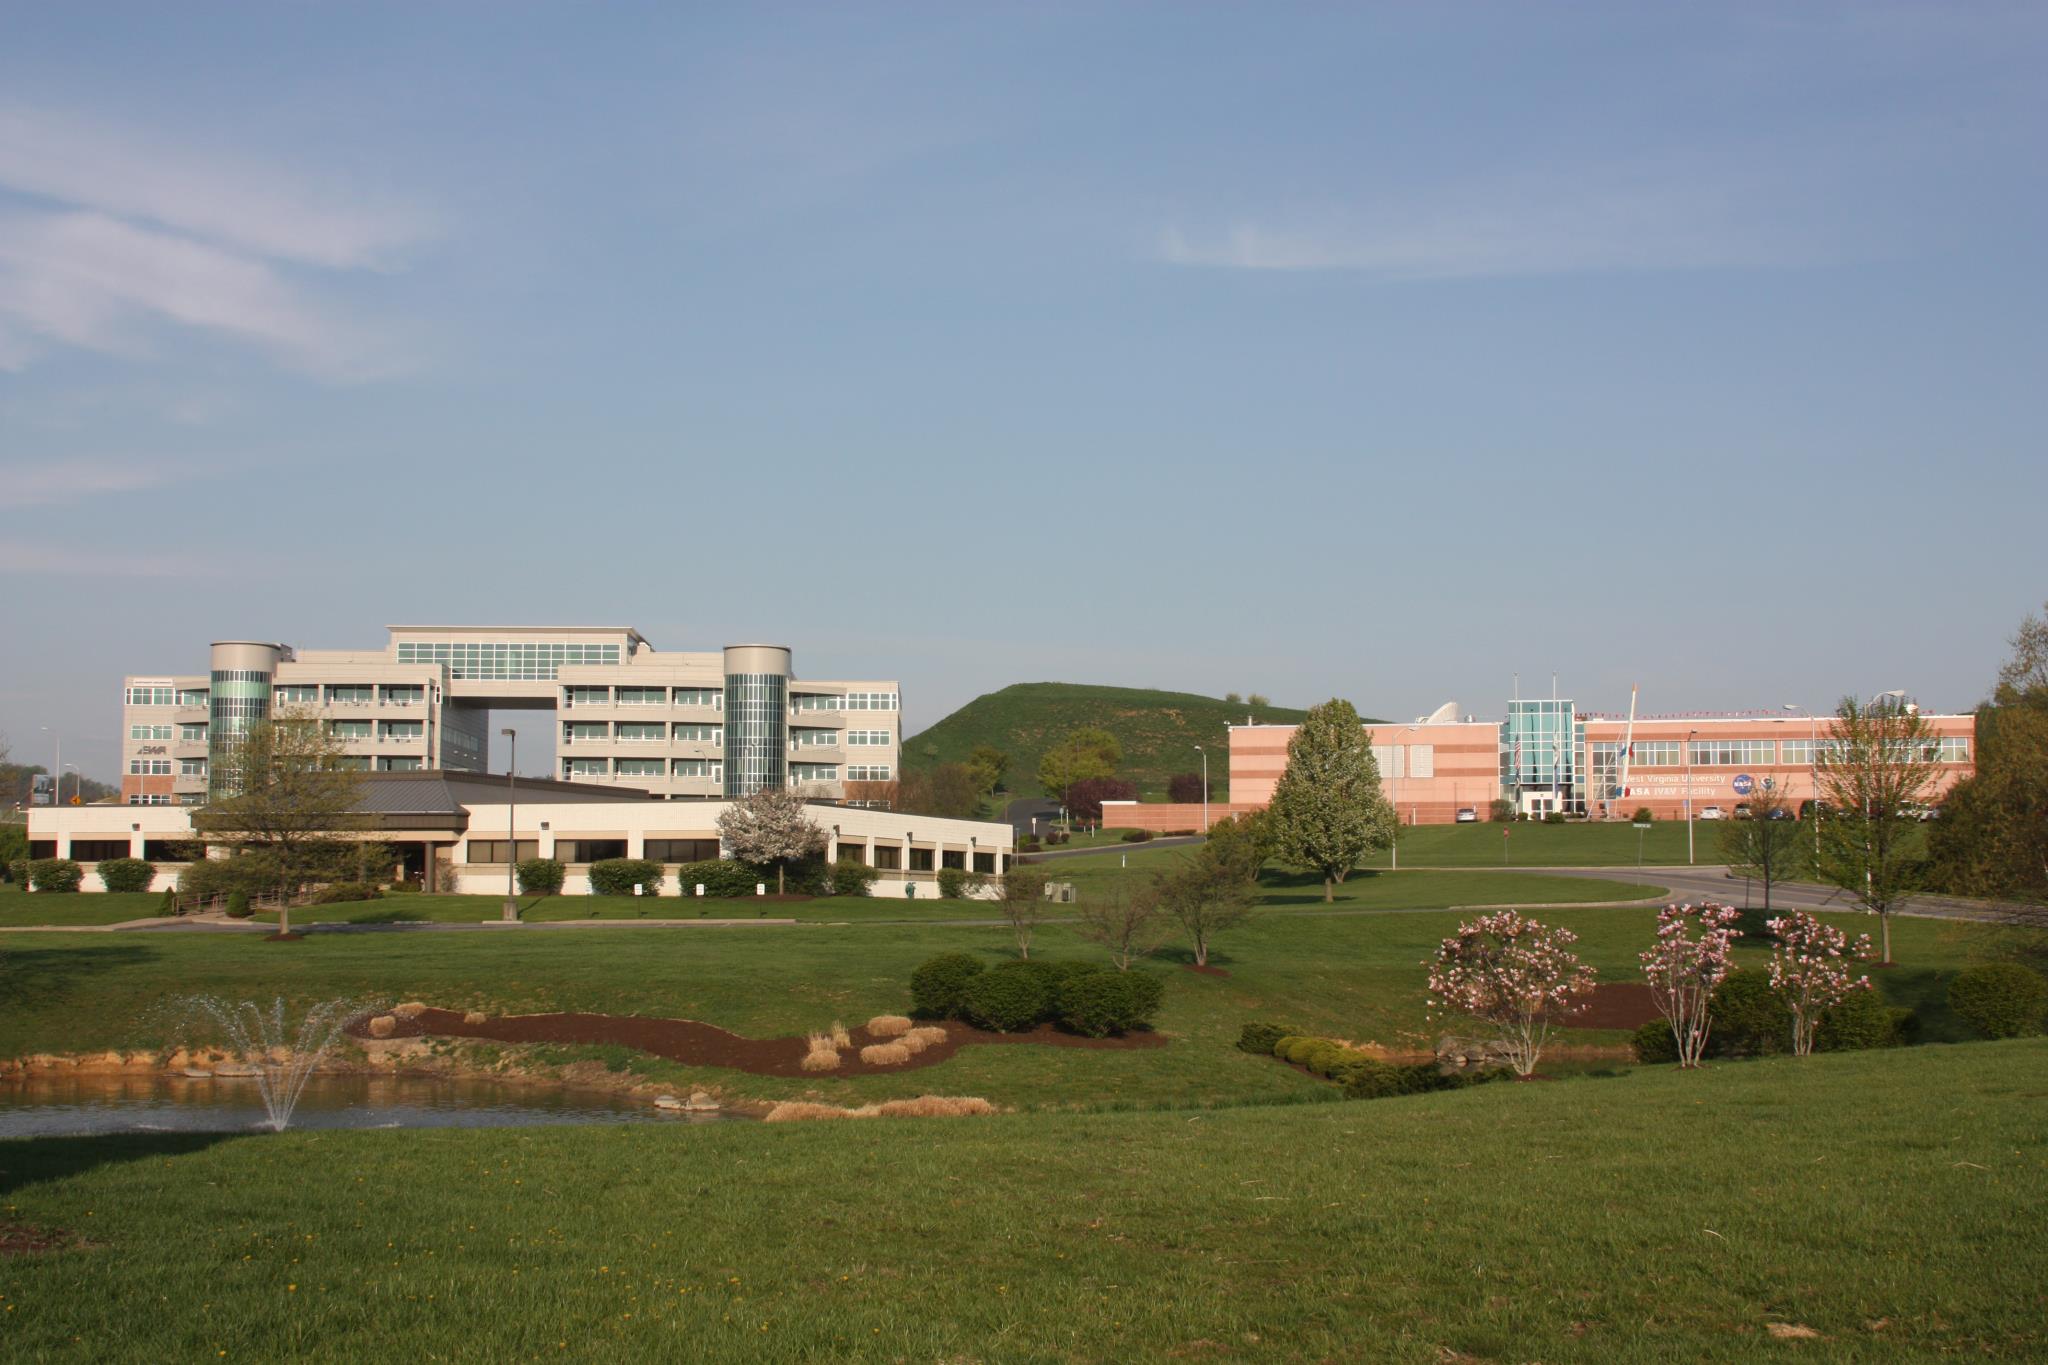

NASA Renames Facility in Honor of ‘Hidden Figure’ Katherine Johnson

NASA's Katherine Johnson Independent Verification and Validation Facility in Fairmont, West Virginia.

Credit: NASA's Independent Verification and Validation Facility